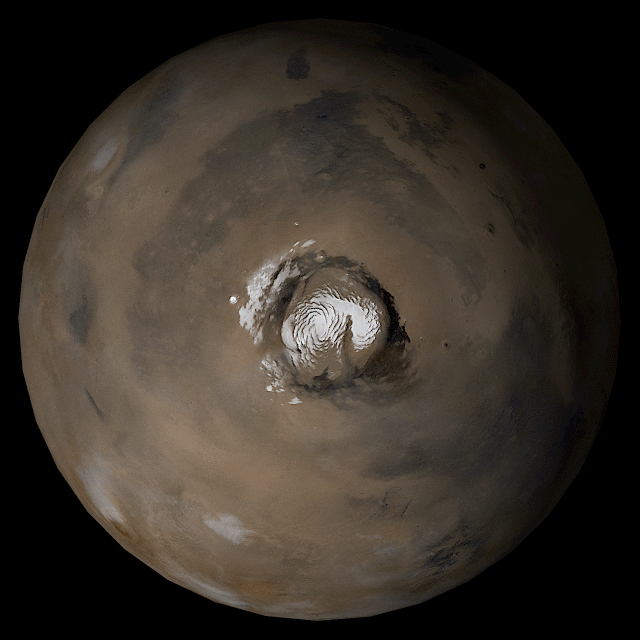

Mars at Ls 93°

29 August 2006
This picture is a composite of Mars Global Surveyor (MGS) Mars Orbiter Camera (MOC) daily global images acquired at Ls 93° during a previous Mars year. This month, Mars looks similar, as Ls 93° occurred in mid-August 2006. The picture shows the north polar region of Mars. Over the course of the month, additional faces of Mars as it appears at this time of year are being posted for MOC Picture of the Day. Ls, solar longitude, is a measure of the time of year on Mars. Mars travels 360° around the Sun in 1 Mars year. The year begins at Ls 0°, the start of northern spring and southern autumn.

Season: Northern Summer/Southern Winter

Credit: NASA/JPL/Malin Space Science Systems